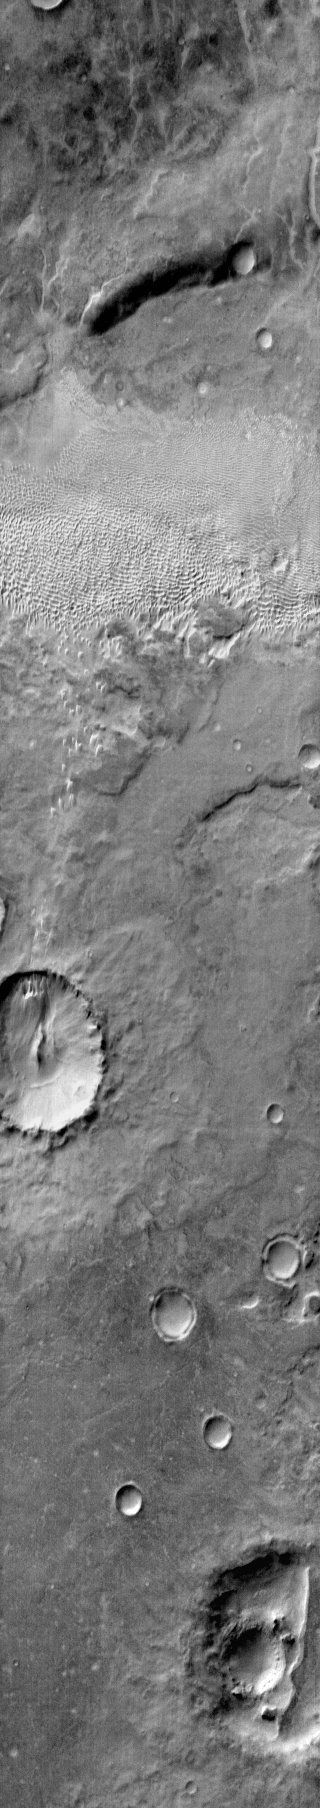

Dunes in Aonia Terra (IR)

This dune field is located on the plains east of Douglass Crater in Aonia Terra.

Image information: IR instrument. Latitude -50.3N, Longitude 293.7E. 120 meter/pixel resolution.

Please see the THEMIS Data Citation Note for details on crediting THEMIS images.

Note: this THEMIS visual image has not been radiometrically nor geometrically calibrated for this preliminary release. An empirical correction has been performed to remove instrumental effects. A linear shift has been applied in the cross-track and down-track direction to approximate spacecraft and planetary motion. Fully calibrated and geometrically projected images will be released through the Planetary Data System in accordance with Project policies at a later time.

NASA’s Jet Propulsion Laboratory manages the 2001 Mars Odyssey mission for NASA’s Office of Space Science, Washington, D.C. The Thermal Emission Imaging System (THEMIS) was developed by Arizona State University, Tempe, in collaboration with Raytheon Santa Barbara Remote Sensing. The THEMIS investigation is led by Dr. Philip Christensen at Arizona State University. Lockheed Martin Astronautics, Denver, is the prime contractor for the Odyssey project, and developed and built the orbiter. Mission operations are conducted jointly from Lockheed Martin and from JPL, a division of the California Institute of Technology in Pasadena.

Credit: NASA/JPL/ASU